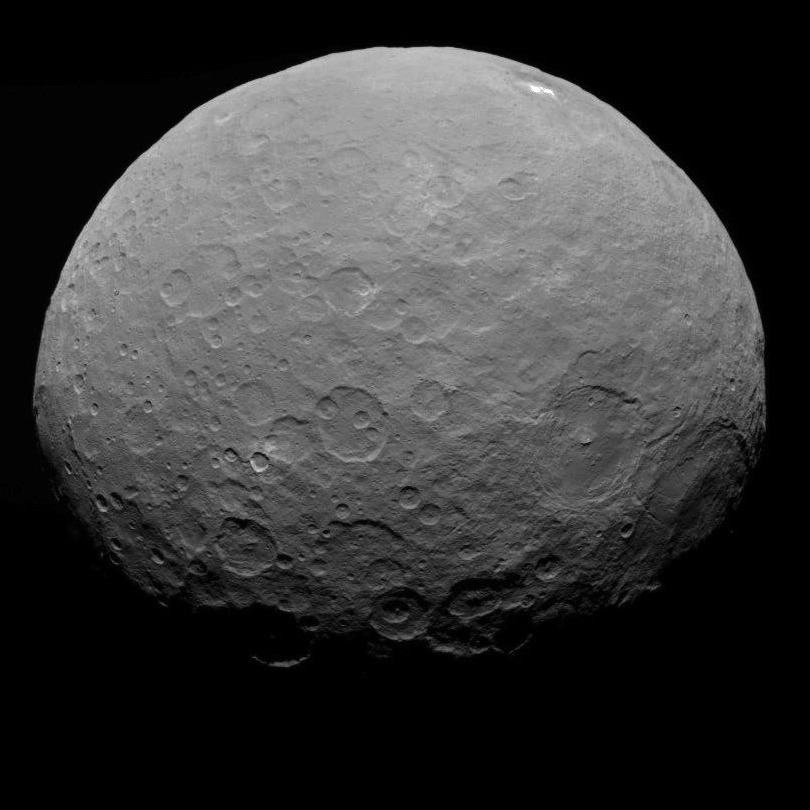

Dawn RC3 Image 24

This image of Ceres is part of a sequence taken by NASA’s Dawn spacecraft on May 7, 2015, from a distance of 8,400 miles (13,600 kilometers).

Dawn’s mission is managed by JPL for NASA’s Science Mission Directorate in Washington. Dawn is a project of the directorate’s Discovery Program, managed by NASA’s Marshall Space Flight Center in Huntsville, Alabama. UCLA is responsible for overall Dawn mission science. Orbital ATK, Inc., in Dulles, Virginia, designed and built the spacecraft. The German Aerospace Center, the Max Planck Institute for Solar System Research, the Italian Space Agency and the Italian National Astrophysical Institute are international partners on the mission team.

Credit: NASA/JPL-Caltech/UCLA/MPS/DLR/IDA